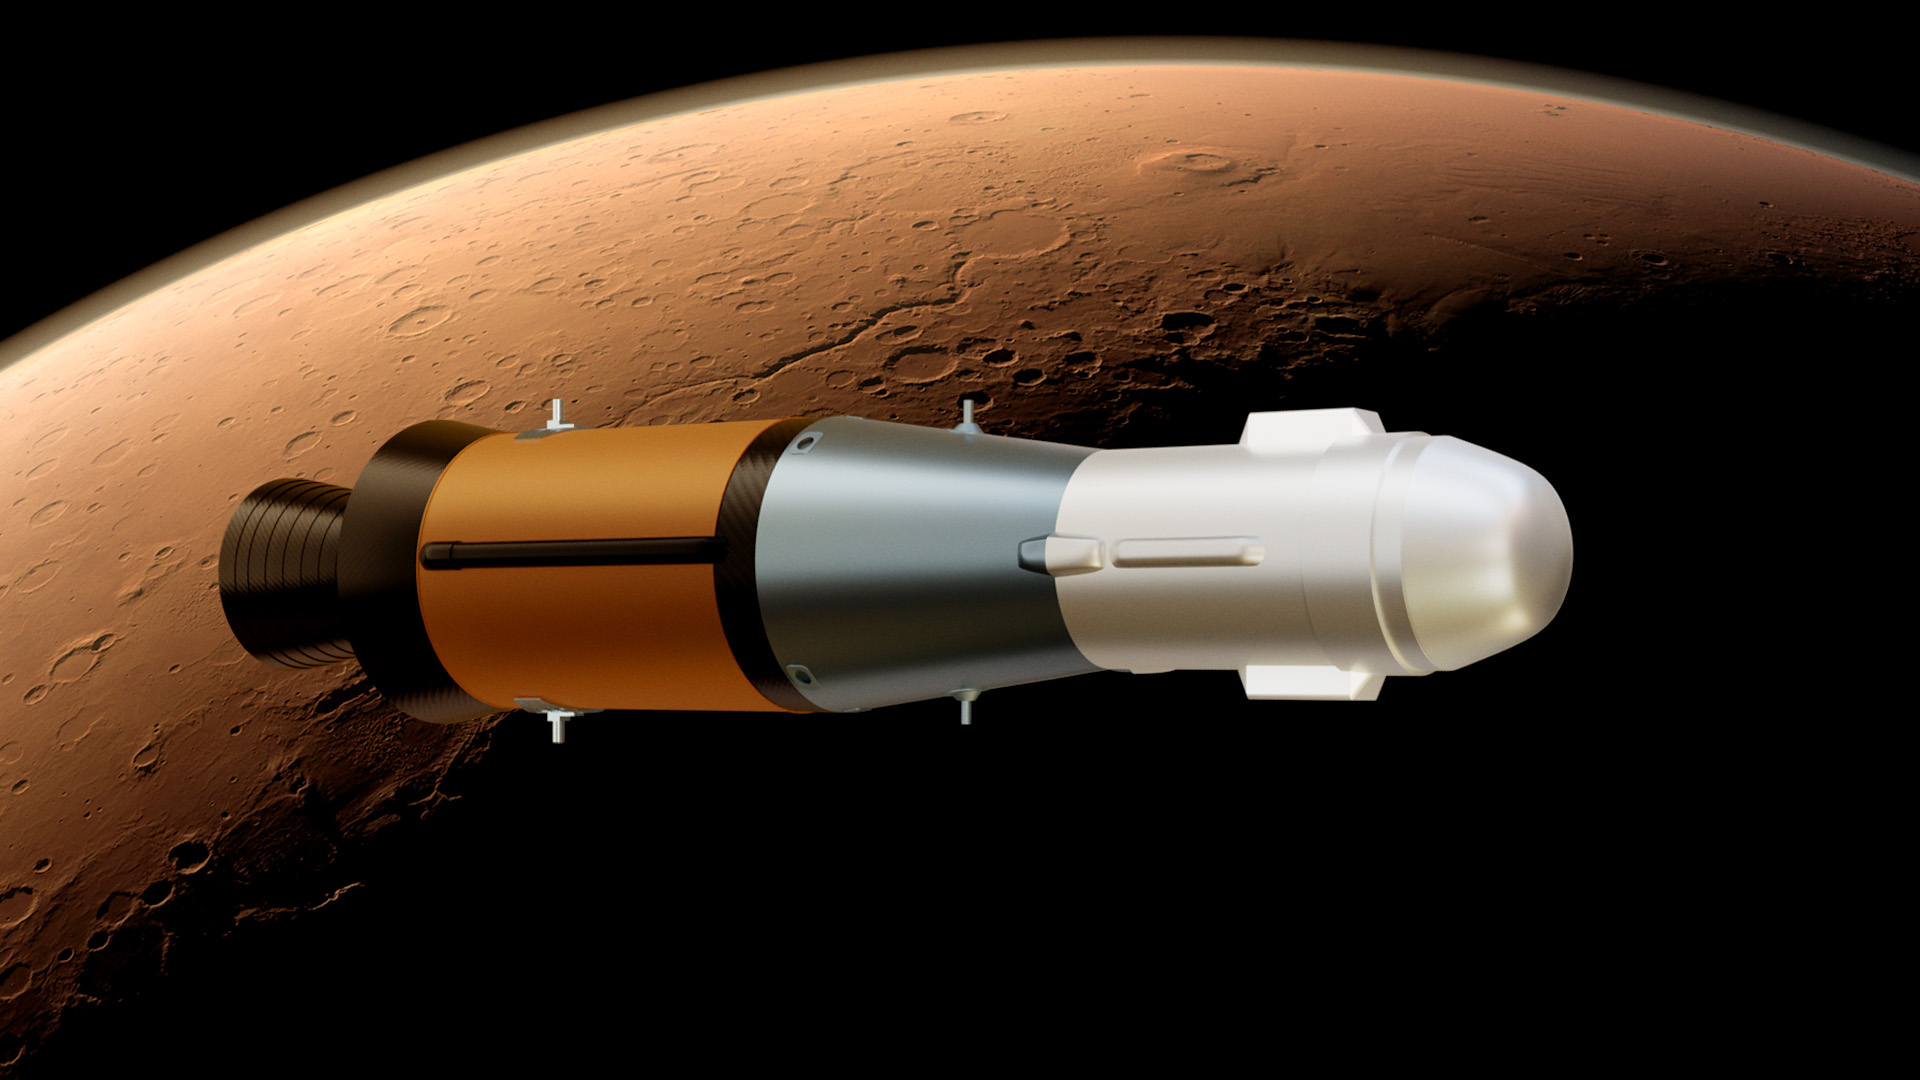

Mars Samples in Orbit (Illustration)

This illustration shows NASA’s Mars Ascent Vehicle (MAV), which will carry tubes containing Martian rock and soil samples into orbit around Mars, where ESA’s Earth Return Orbiter spacecraft will enclose them in a highly secure containment capsule and deliver them to Earth.

Credit: NASA